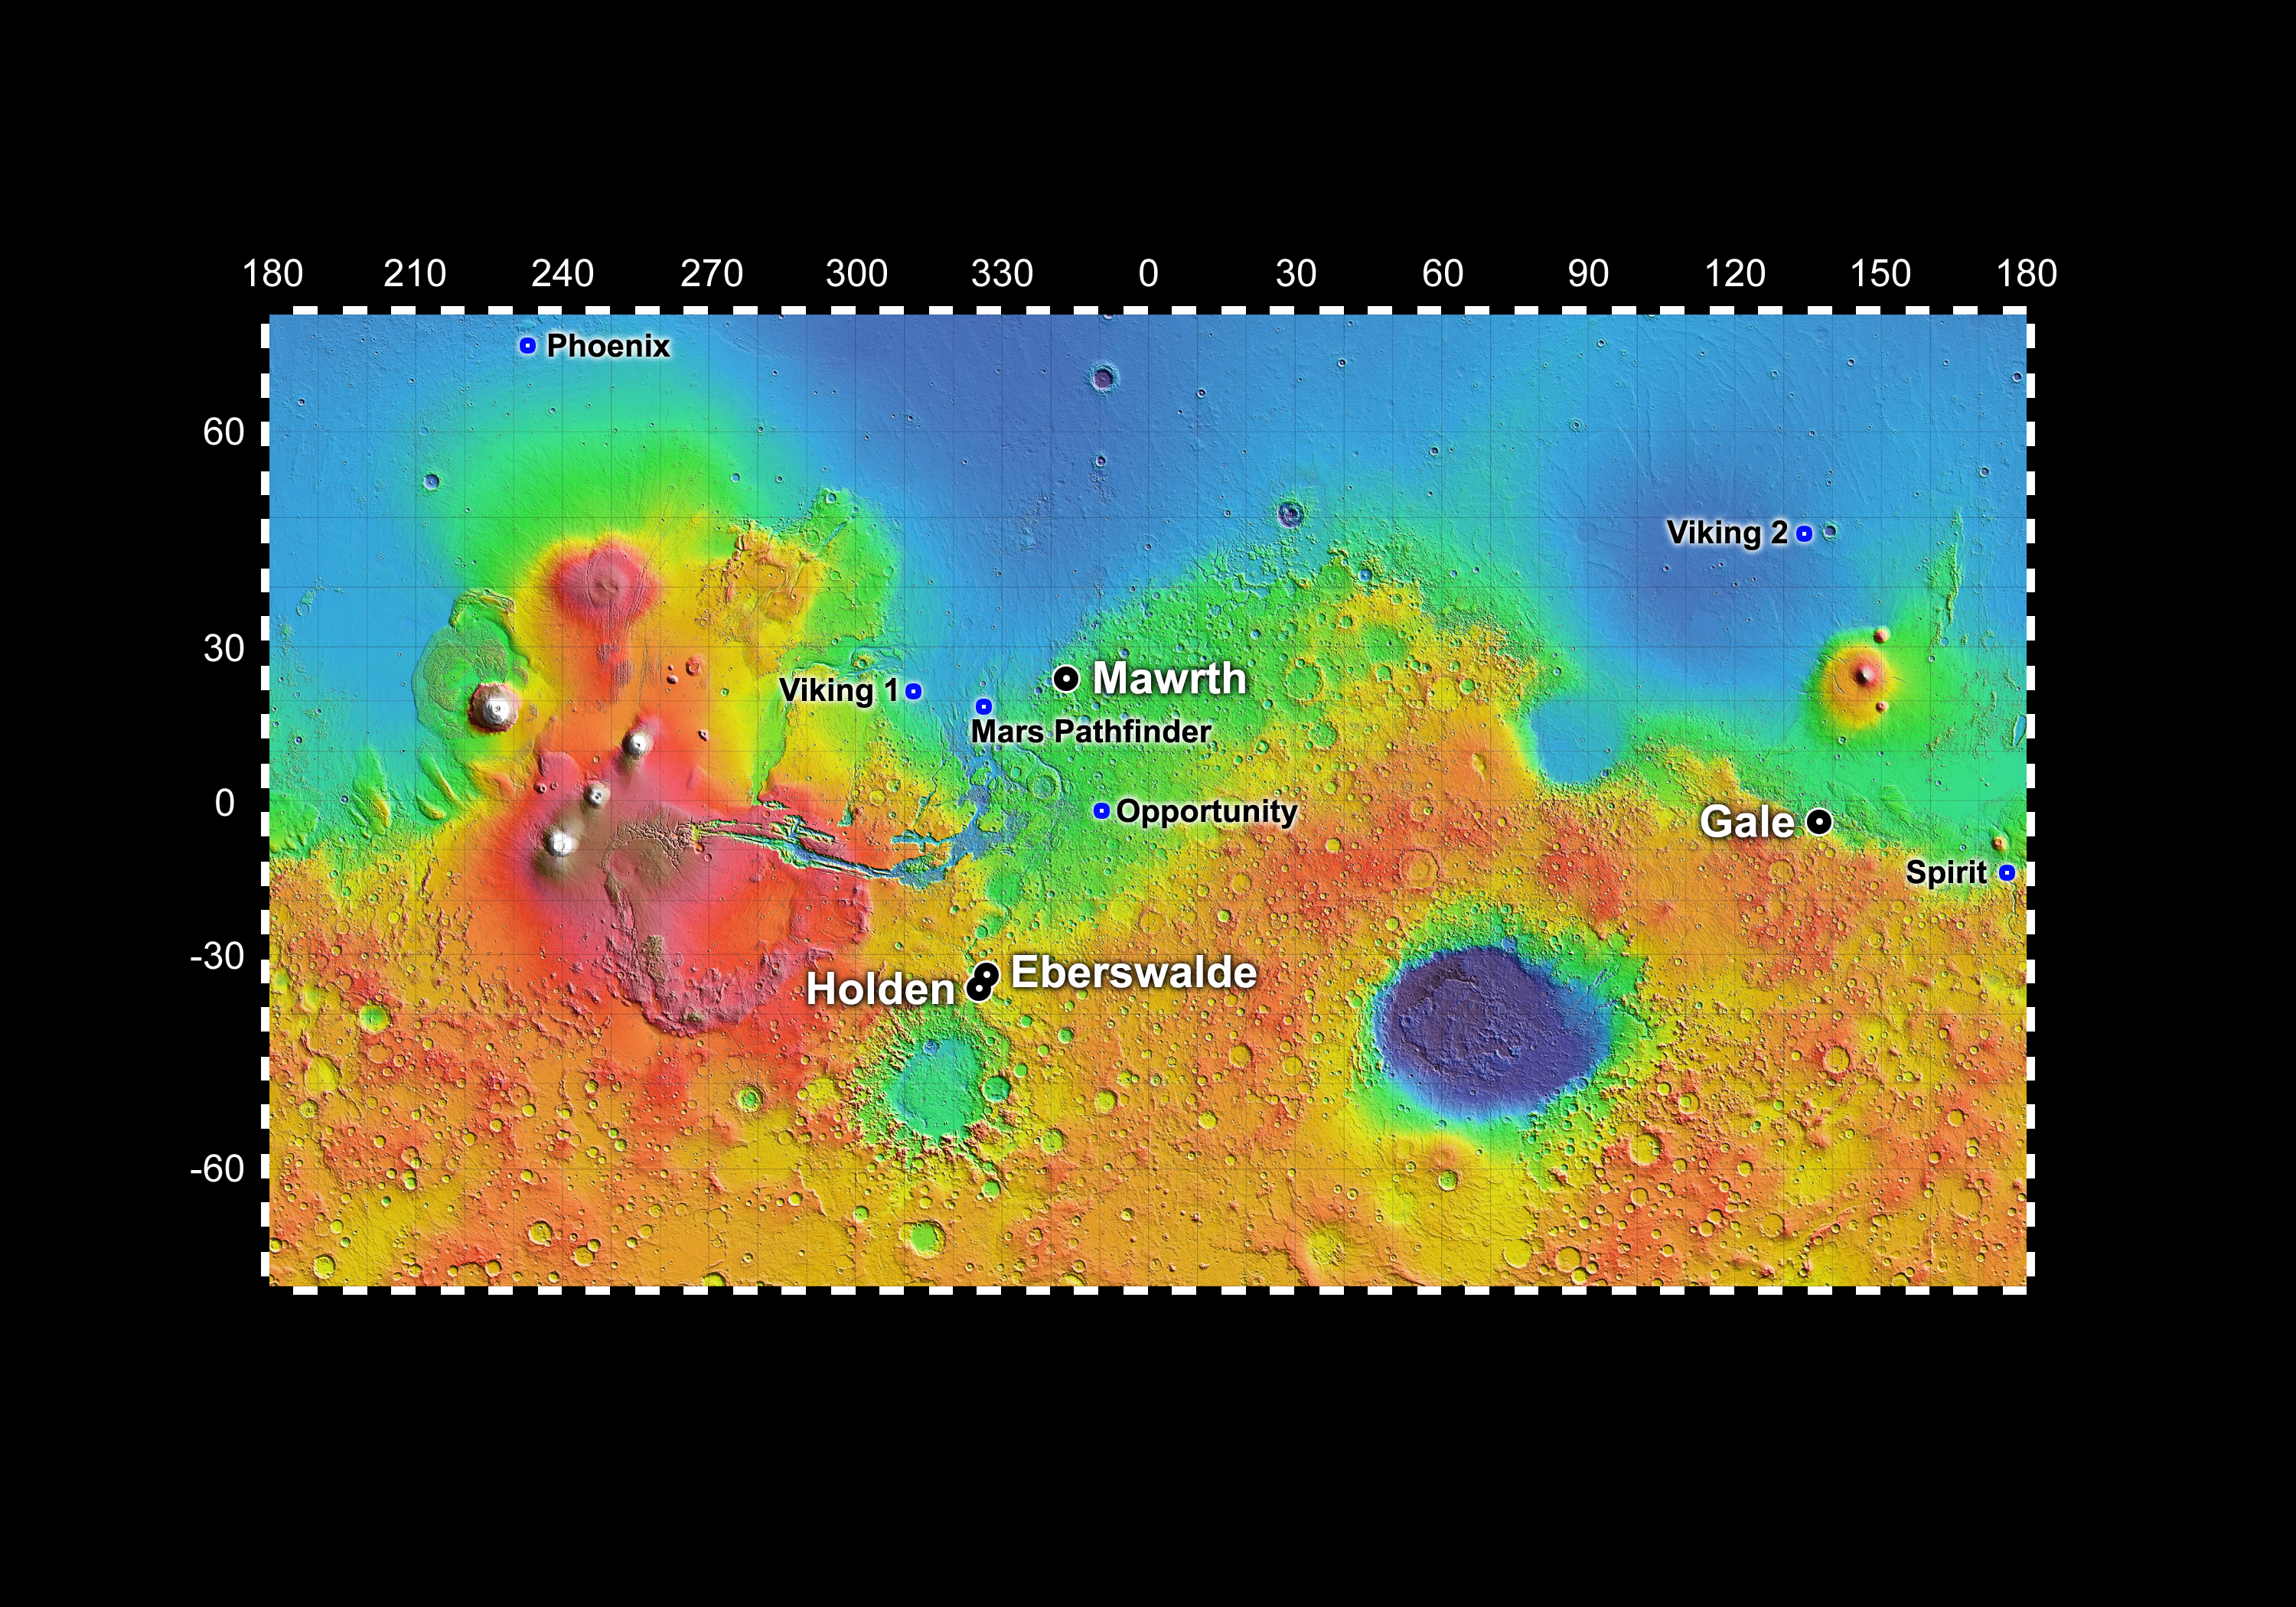

Four Finalist Landing Site Candidates for Mars Science Laboratory

Out of more than 30 sites considered as possible landing targets for NASA’s Mars Science Laboratory mission, by November 2008 four of the most intriguing places on Mars rose to the final round of the site-selection process.

The four finalists are, alphabetically: Eberswalde, where an ancient river deposited a delta in a possible lake; Gale, with a mountain of stacked layers including clays and sulfates; Holden, a crater containing alluvial fans, flood deposits, possible lake beds and clay-rich deposits; and Mawrth, which shows exposed layers containing at least two types of clay.

The locations of these four candidates are indicated here on a background map of color-coded topographical data from the Mars Orbiter Laser Altimeter on NASA’s Mars Global Surveyor. Red is higher elevation; blue is lower elevation. In latitude, the map extends from 70 degrees (north) to minus 70 degrees (south). The east-west axis is labeled at the top in degrees of east longitude, with the zero meridian at the center.

The Mars Science Laboratory mission’s capabilities for landing more precisely and at higher elevation than ever before, for driving farther, and for generating electricity without reliance on sunshine have enabled consideration of a wider range of possible landing sites than for any previous Mars mission. During the past two years, multiple observations of dozens of candidate sites by NASA’s Mars Reconnaissance Orbiter have augmented data from earlier orbiters for evaluating sites’ scientific attractions and engineering risks.

More than 100 Mars scientists have participated in a series of open workshops presenting and assessing data that the orbiters have provided about the candidate sites. The four sites rated highest by researchers at a September 2008 workshop were the same ones chosen by mission leaders after a subsequent round of safety evaluations and analysis of terrain for rover driving.

As a clay-bearing site where a river once flowed into a lake, Eberswalde Crater offers a chance to use knowledge that oil industry geologists have accumulated about locations of the most promising parts of a delta to look for any concentrations of carbon chemistry that is crucial to life.

The mountain inside Gale Crater could provide a route for the rover to drive up a 5-kilometer (3-mile) sequence of layers, studying a transition from environments that produced clay deposits near the bottom to later environments that produced sulfate deposits partway up.

Running water once carved gullies and deposited sediments as alluvial fans and catastrophic flood deposits in Holden Crater, a site that may also present the chance to evaluate layers deposited in a lake. Exploration of key features within this target area would require drives to the edge of a broad valley, and then down into the valley.

Mawrth Valley is an apparent flood channel near the edge of vast Martian highlands. It holds different types of clays in clearly layered context, offering an opportunity for studying the changes in wet conditions that produced or altered the clays. The clay signatures are stronger than at the other sites, and this is the only one of the four for which the science target is within the landing area, not nearby.

NASA’s Jet Propulsion Laboratory, operated by the California Institute of Technology in Pasadena, manages the Mars Science Laboratory for the NASA Science Mission Directorate, Washington.

Credit: NASA/JPL-Caltech